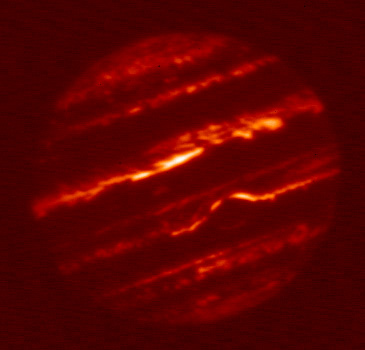

Jupiter’s Infrared Glow

This animation of four images shows Jupiter in infrared light as seen by NASA’s InfraRed Telescope Facility, or IRTF, on May 16, 2015. The observations were obtained in support of NASA’s Juno mission by a team headed by Juno scientist Glenn Orton.

Observations like these are helping to provide spatial and temporal context for what the science instruments on board Juno will see once the spacecraft arrives at the giant planet in mid-2016. Juno will pass very close to the planet — coming within just a few thousand miles (or kilometers) of the cloud tops every two weeks. That up-close vantage point will be balanced by distant views of the planet that show how different features move and change over time in relation to each other.

The IRTF is a three-meter telescope, optimized for infrared observations, and located at the summit of Mauna Kea, Hawaii. The observatory is operated and managed for NASA by the University of Hawaii Institute for Astronomy, Honolulu.

NASA’s Jet Propulsion Laboratory, Pasadena, Calif., manages the Juno mission for the principal investigator, Scott Bolton, of Southwest Research Institute in San Antonio. The Juno mission is part of the New Frontiers Program managed at NASA’s Marshall Space Flight Center in Huntsville, Ala. Lockheed Martin Space Systems, Denver, built the spacecraft. JPL is a division of the California Institute of Technology in Pasadena.

Credit: NASA/JPL-Caltech